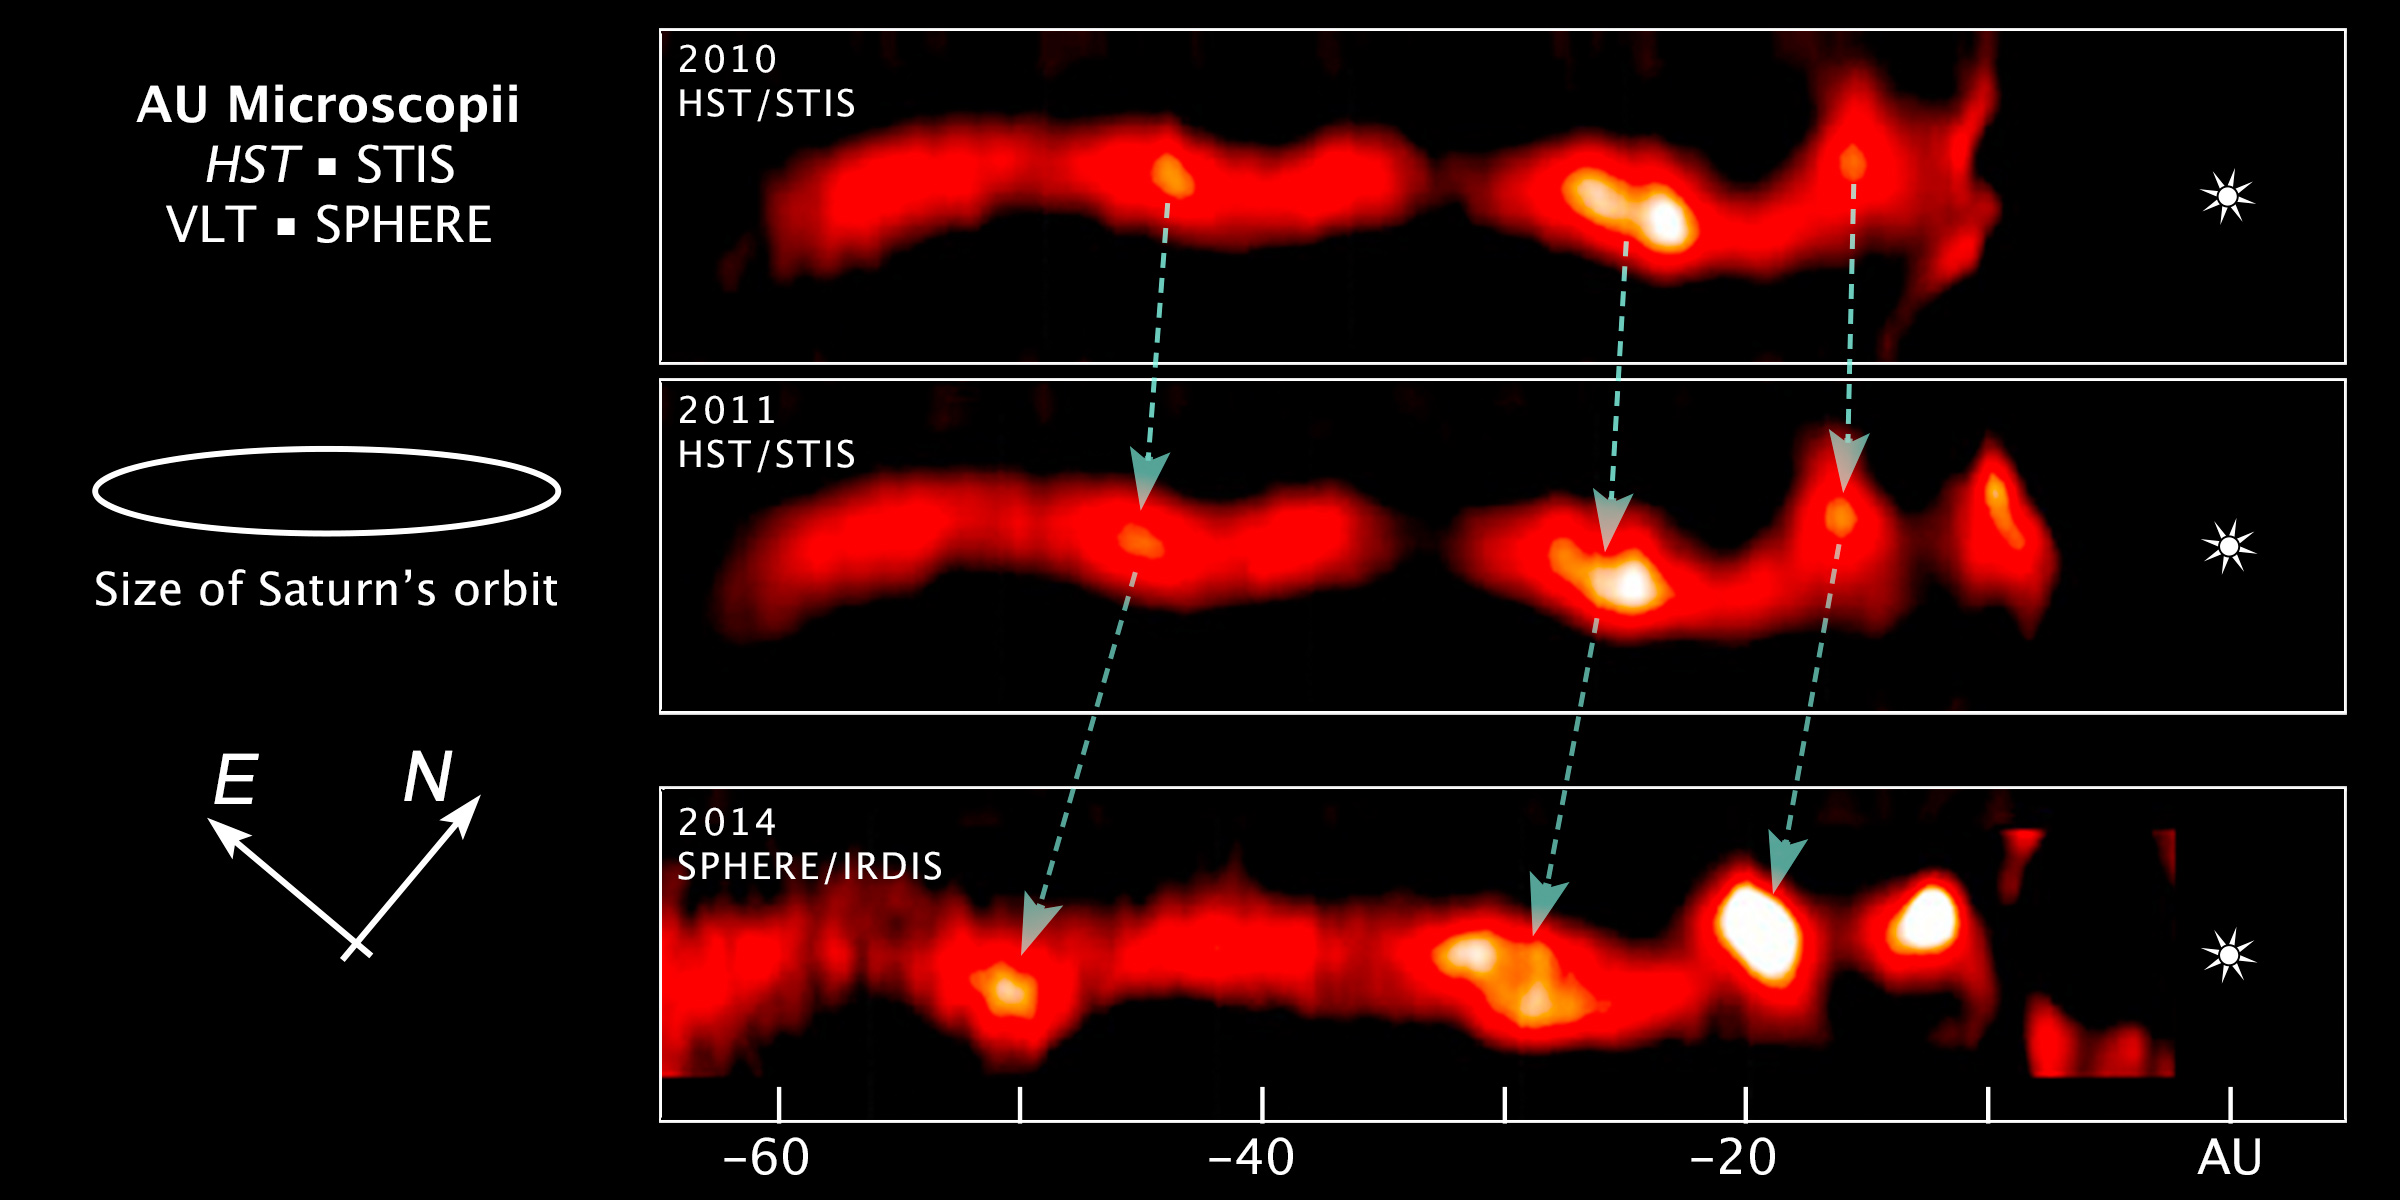

Compass and Scale Image for AU Microscopii

Object Name: AU Mic, AU Microscopii
Object Description: Debris Disk Around Nearby Star
Instrument: HST/STIS, and VLT/SPHERE/IRDIS

Compass and Scale Compass and Scale An astronomical image with a scale that shows how large an object is on the sky, a compass that shows how the object is oriented on the sky, and the filters with which the image was made.

Credit: NASA, ESA, and Z. Levay (STScI); Acknowledgment: NASA, ESA, ESO, and A. Boccaletti (Paris Observatory)